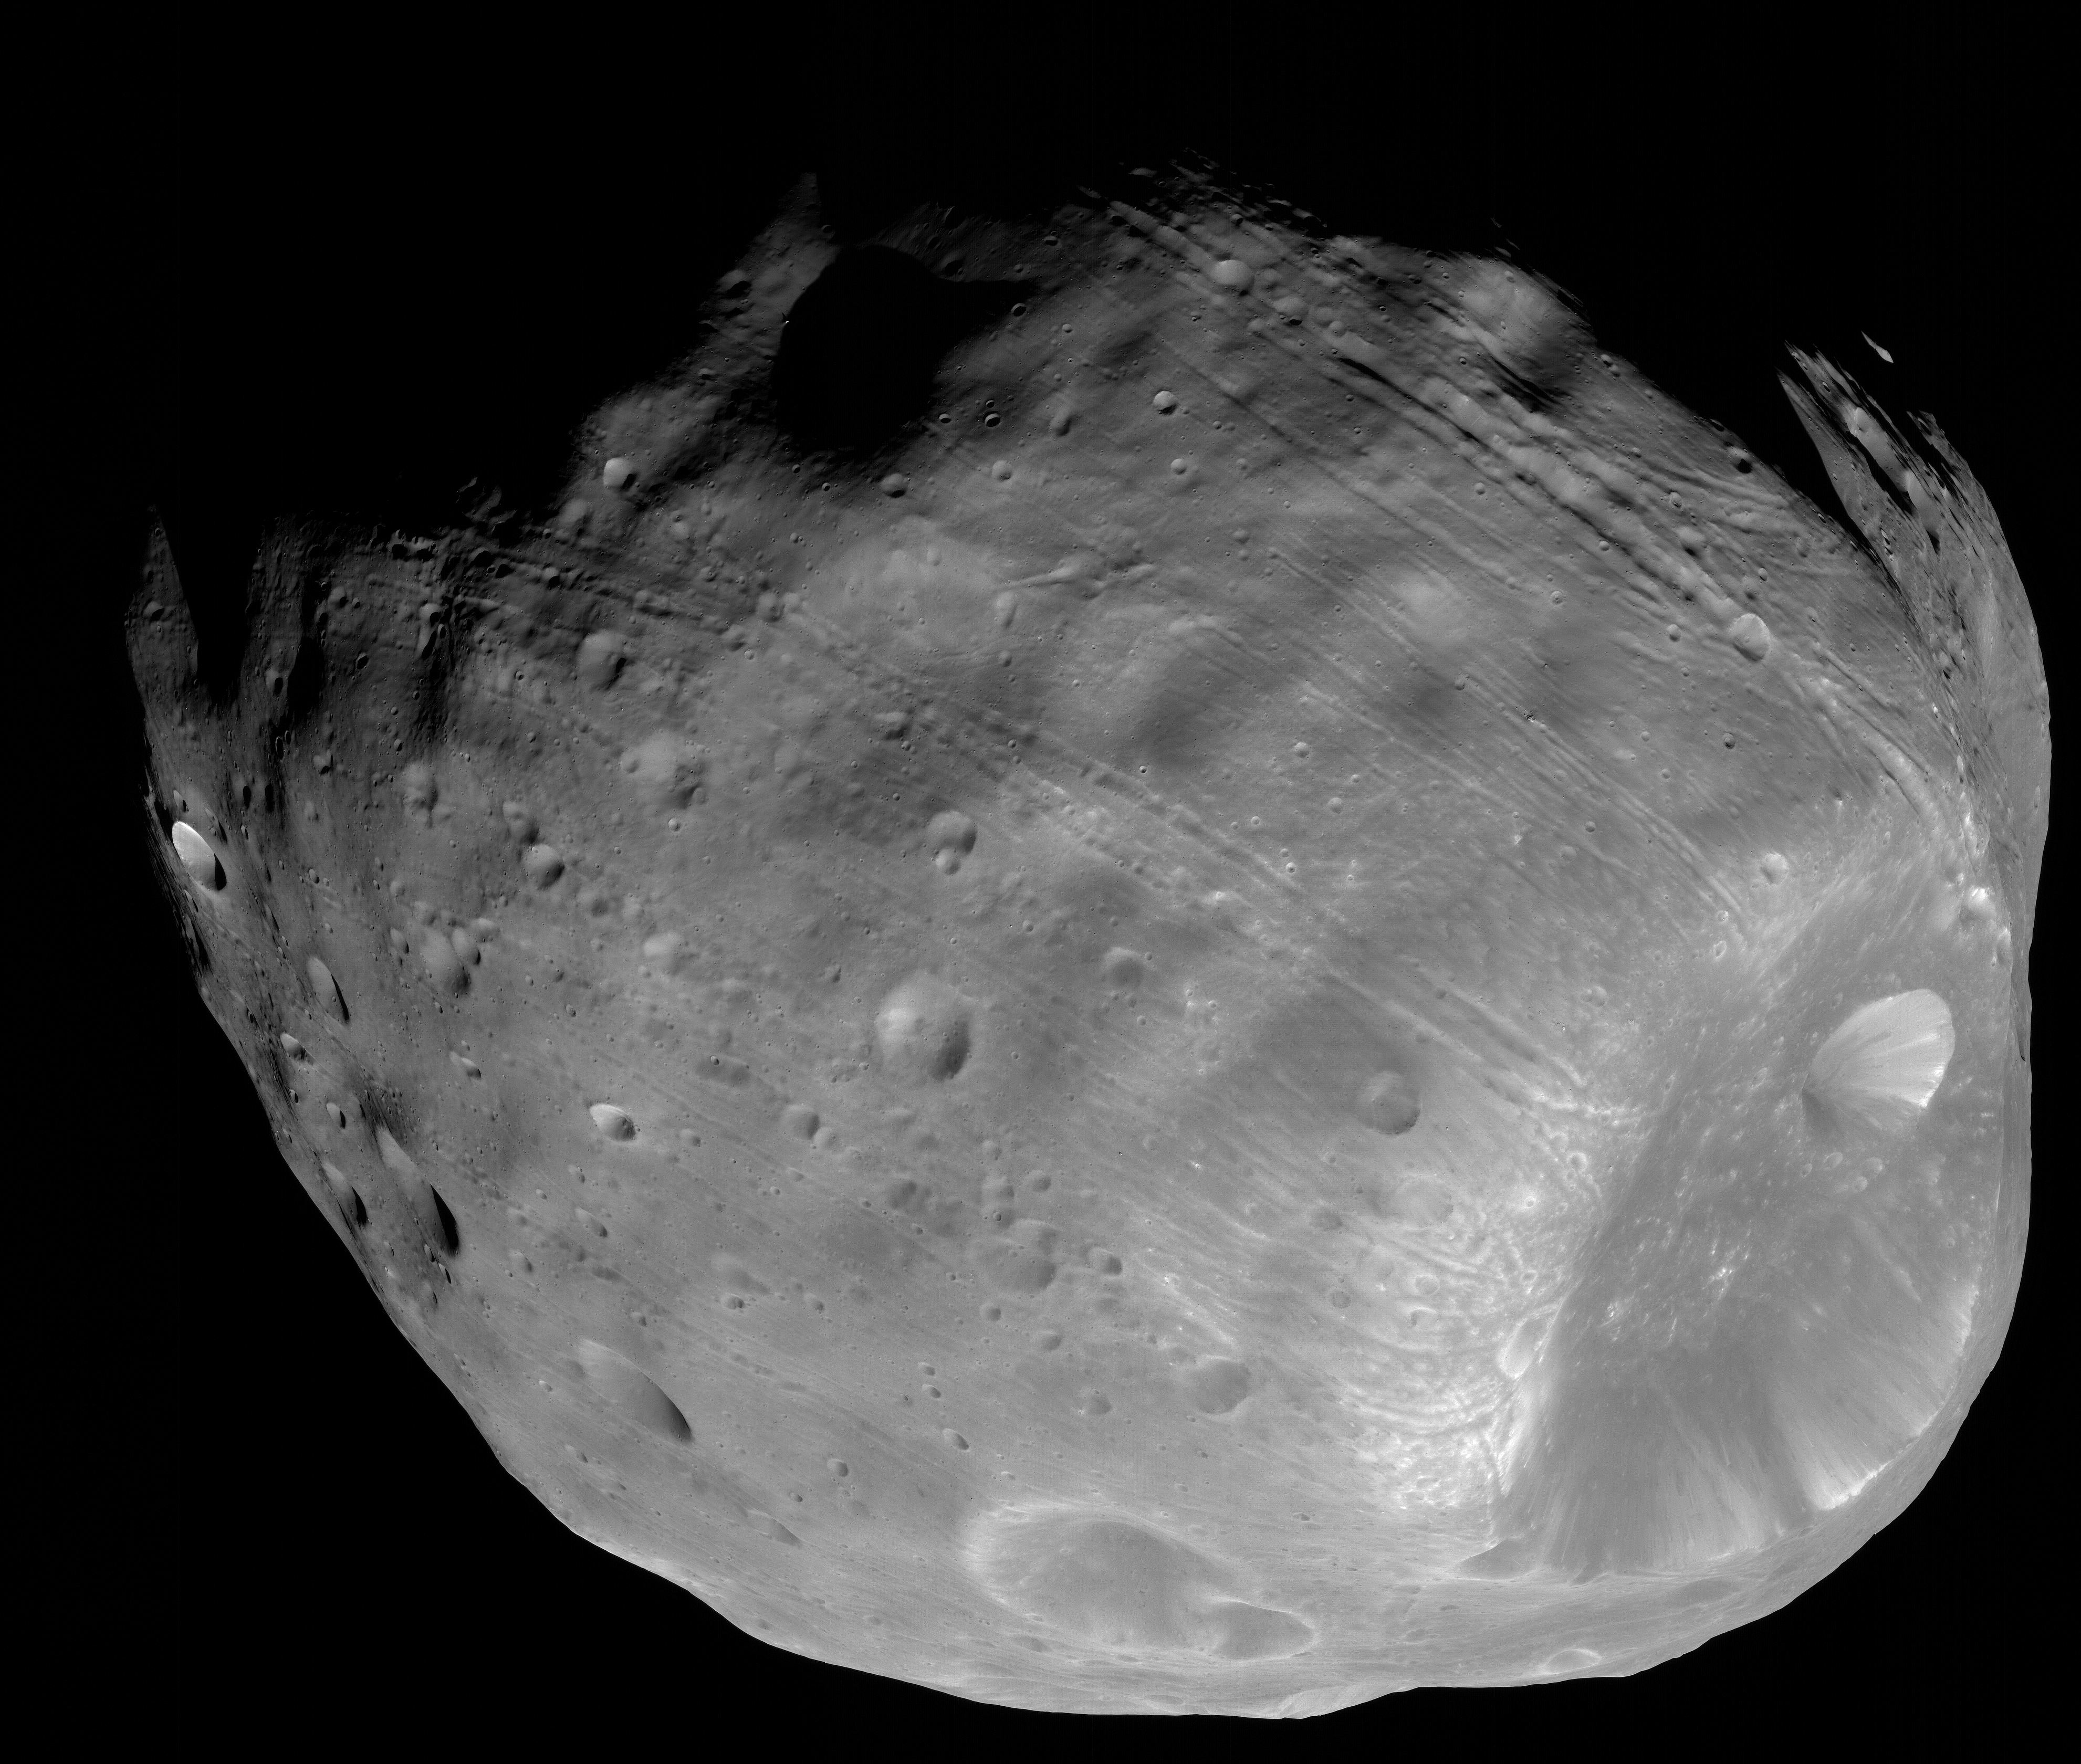

Phobos from 5,800 Kilometers

The High Resolution Imaging Science Experiment (HiRISE) camera on NASA’s Mars Reconnaissance Orbiter took two images of the larger of Mars’ two moons, Phobos, within 10 minutes of each other on March 23, 2008. This is the second, taken from a distance of about 5,800 kilometers (about 3,600 miles). The illuminated part of Phobos seen in the images is about 21 kilometers (13 miles) across.

The most prominent feature in the images is the large crater Stickney in the lower right. With a diameter of 9 kilometers (5.6 miles), it is the largest feature on Phobos. A series of troughs and crater chains is obvious on other parts of the moon. Although many appear radial to Stickney in this image, recent studies from the European Space Agency’s Mars Express orbiter indicate that they are not related to Stickney. Instead, they may have formed when material ejected from impacts on Mars later collided with Phobos. The lineated textures on the walls of Stickney and other large craters are landslides formed from materials falling into the crater interiors in the weak Phobos gravity (less than one one-thousandth of the gravity on Earth).

In the full-resolution version of this image, a pixel encompasses 5.8 meters (19 feet), providing a resolution (smallest visible feature) of about 15 meters (about 50 feet). Previous pictures from NASA’s Mars Global Surveyor are of slightly higher resolution, at 4 meters (13 feet) per pixel. However, the HiRISE images have higher signal-to-noise, making the new data some of the best ever for Phobos.

Although the image is displayed here in black and white, data from HiRISE’s three color channels were used to give higher signal-to-noise, thereby increasing detail. The image is in the HiRISE catalog as PSP_007769_9015.

NASA’s Jet Propulsion Laboratory, a division of the California Institute of Technology in Pasadena, manages the Mars Reconnaissance Orbiter for NASA’s Science Mission Directorate, Washington. Lockheed Martin Space Systems, Denver, is the prime contractor for the project and built the spacecraft. The High Resolution Imaging Science Experiment is operated by the University of Arizona, Tucson, and the instrument was built by Ball Aerospace & Technologies Corp., Boulder, Colo.

Credit: NASA/JPL-Caltech/University of Arizona